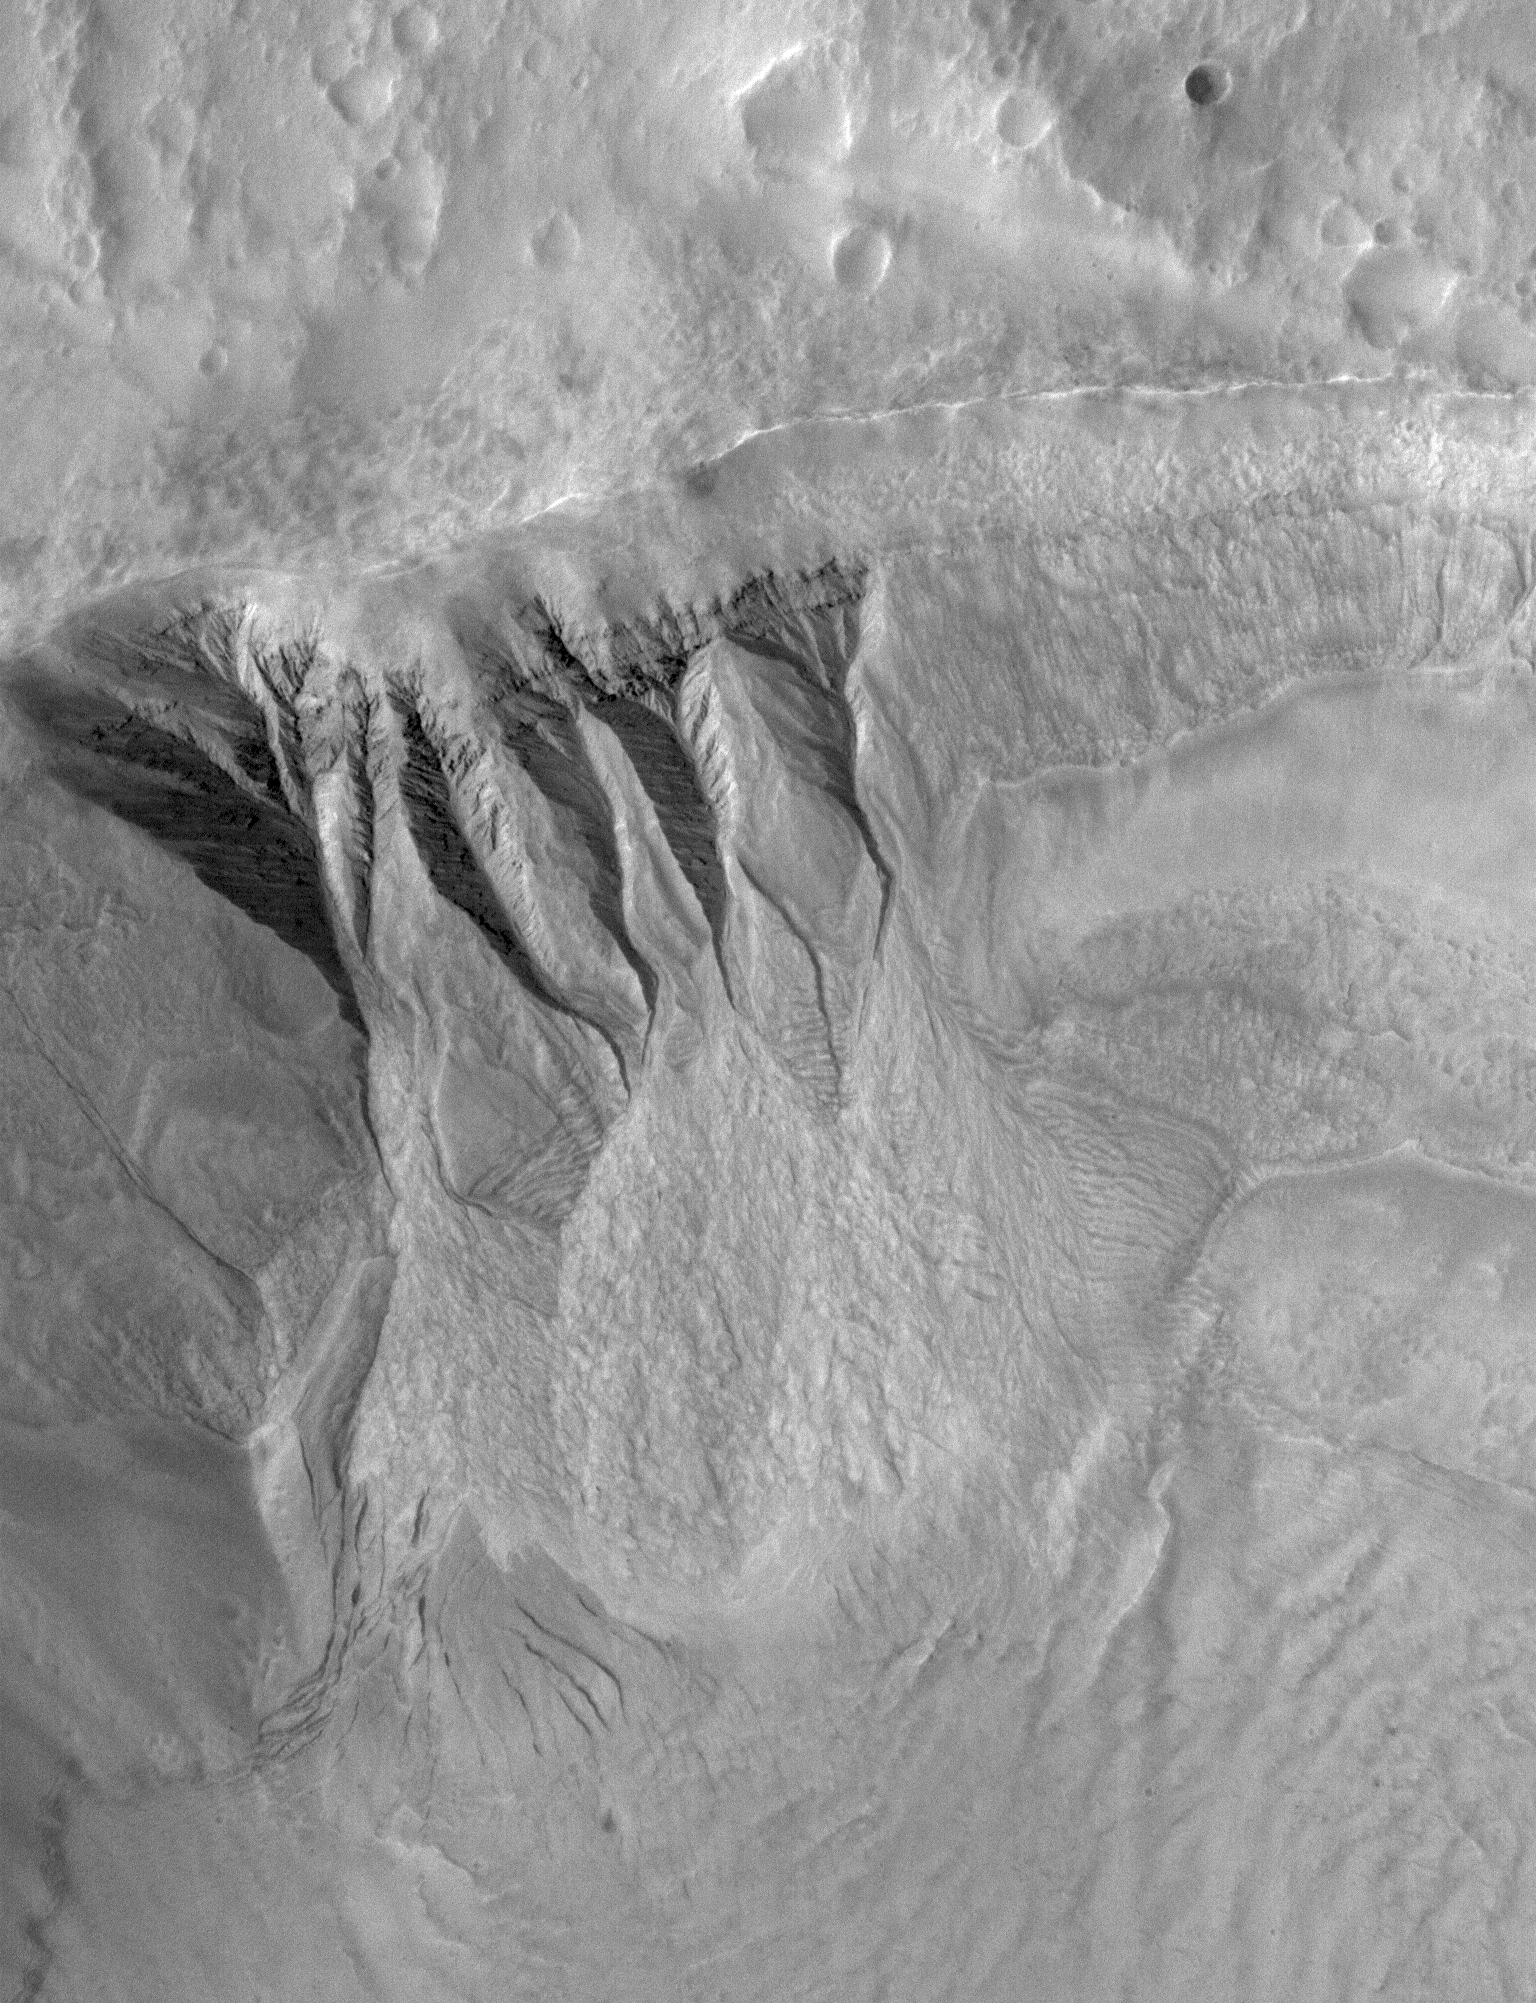

South Mid-latitude Gullies

19 November 2005
This Mars Global Surveyor (MGS) Mars Orbiter Camera (MOC) image shows deep gullies cut into the wall of a south mid-latitude crater. Erosion has exposed layers in the upper wall of the crater; it is possible that groundwater seeping through a layer or layers in the wall led to the genesis of the gullies. The banked nature of the gully channels suggests that a liquid was involved.

Location near: 35.5°S, 194.8°W
Image width: width: ~2 km (~1.2 mi)
Illumination from: upper left
Season: Southern Spring

Credit: NASA/JPL/Malin Space Science Systems